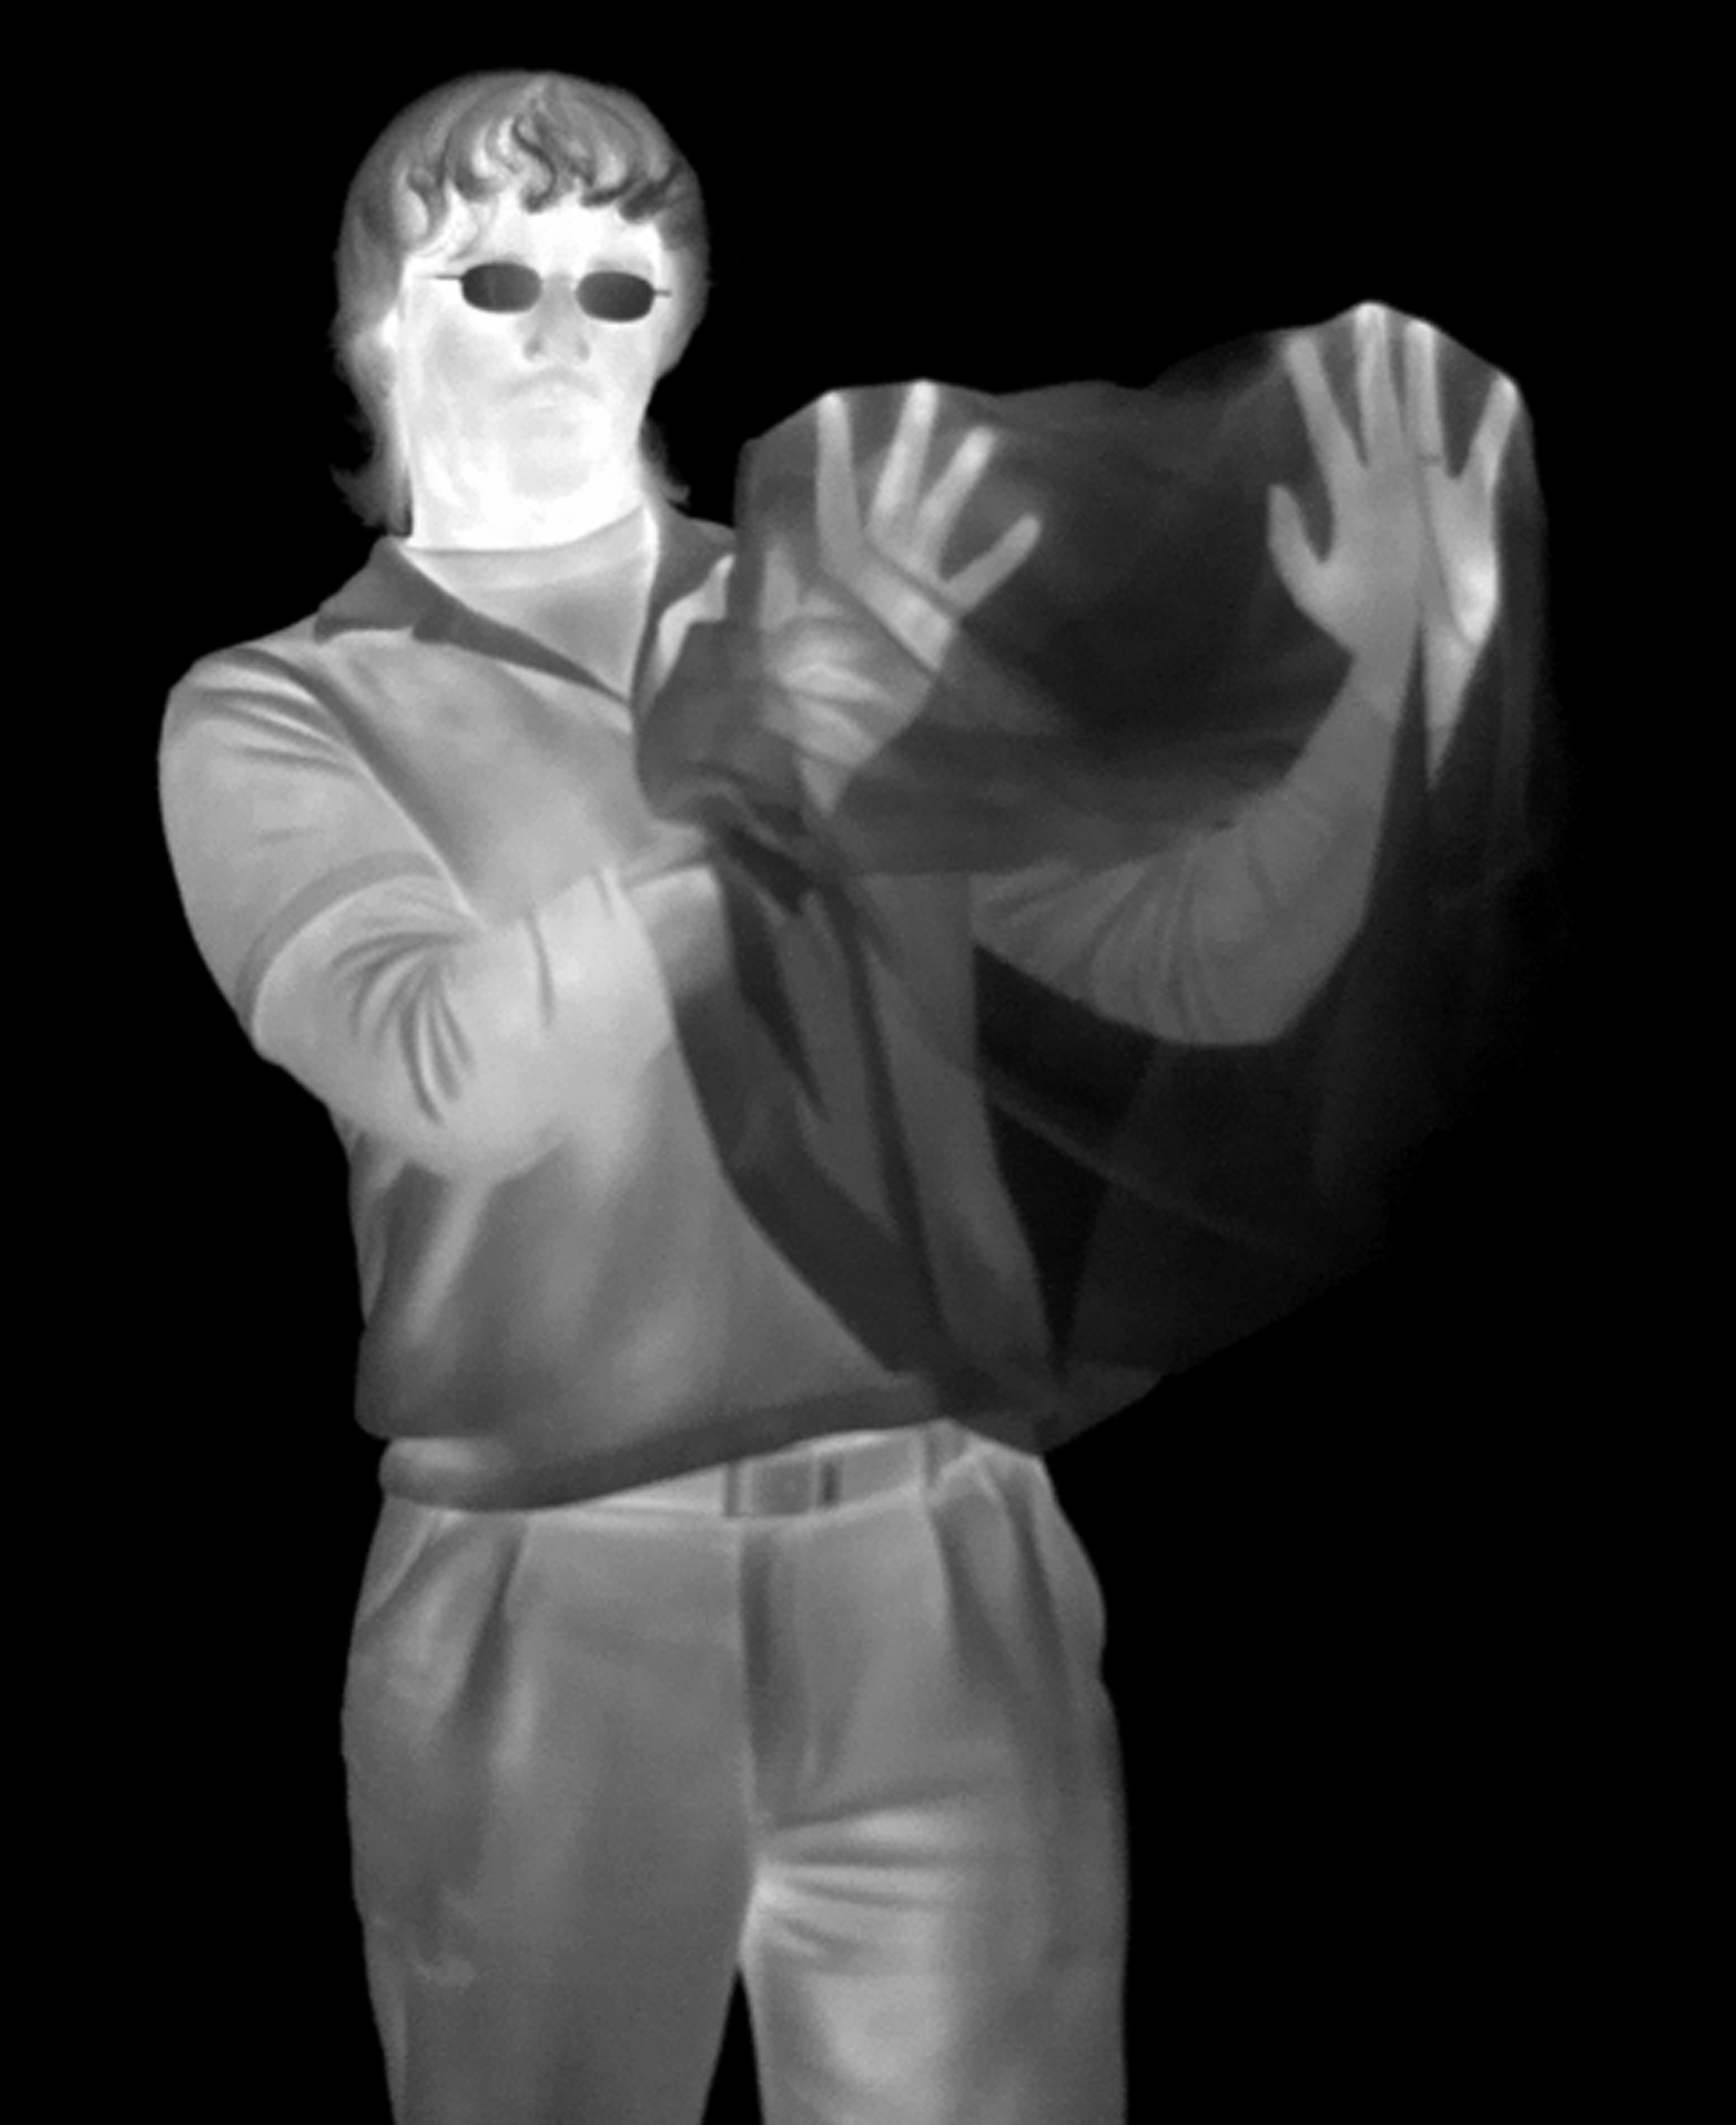

Hands in a Bag (black and white): Infrared Light

Infrared light passes straight through this black plastic bag and we can see the man's hands, but his glasses, which are transparent to visible light, are completely opaque here in the infrared.

Credit: NASA/JPL-Caltech/R. Hurt (SSC)